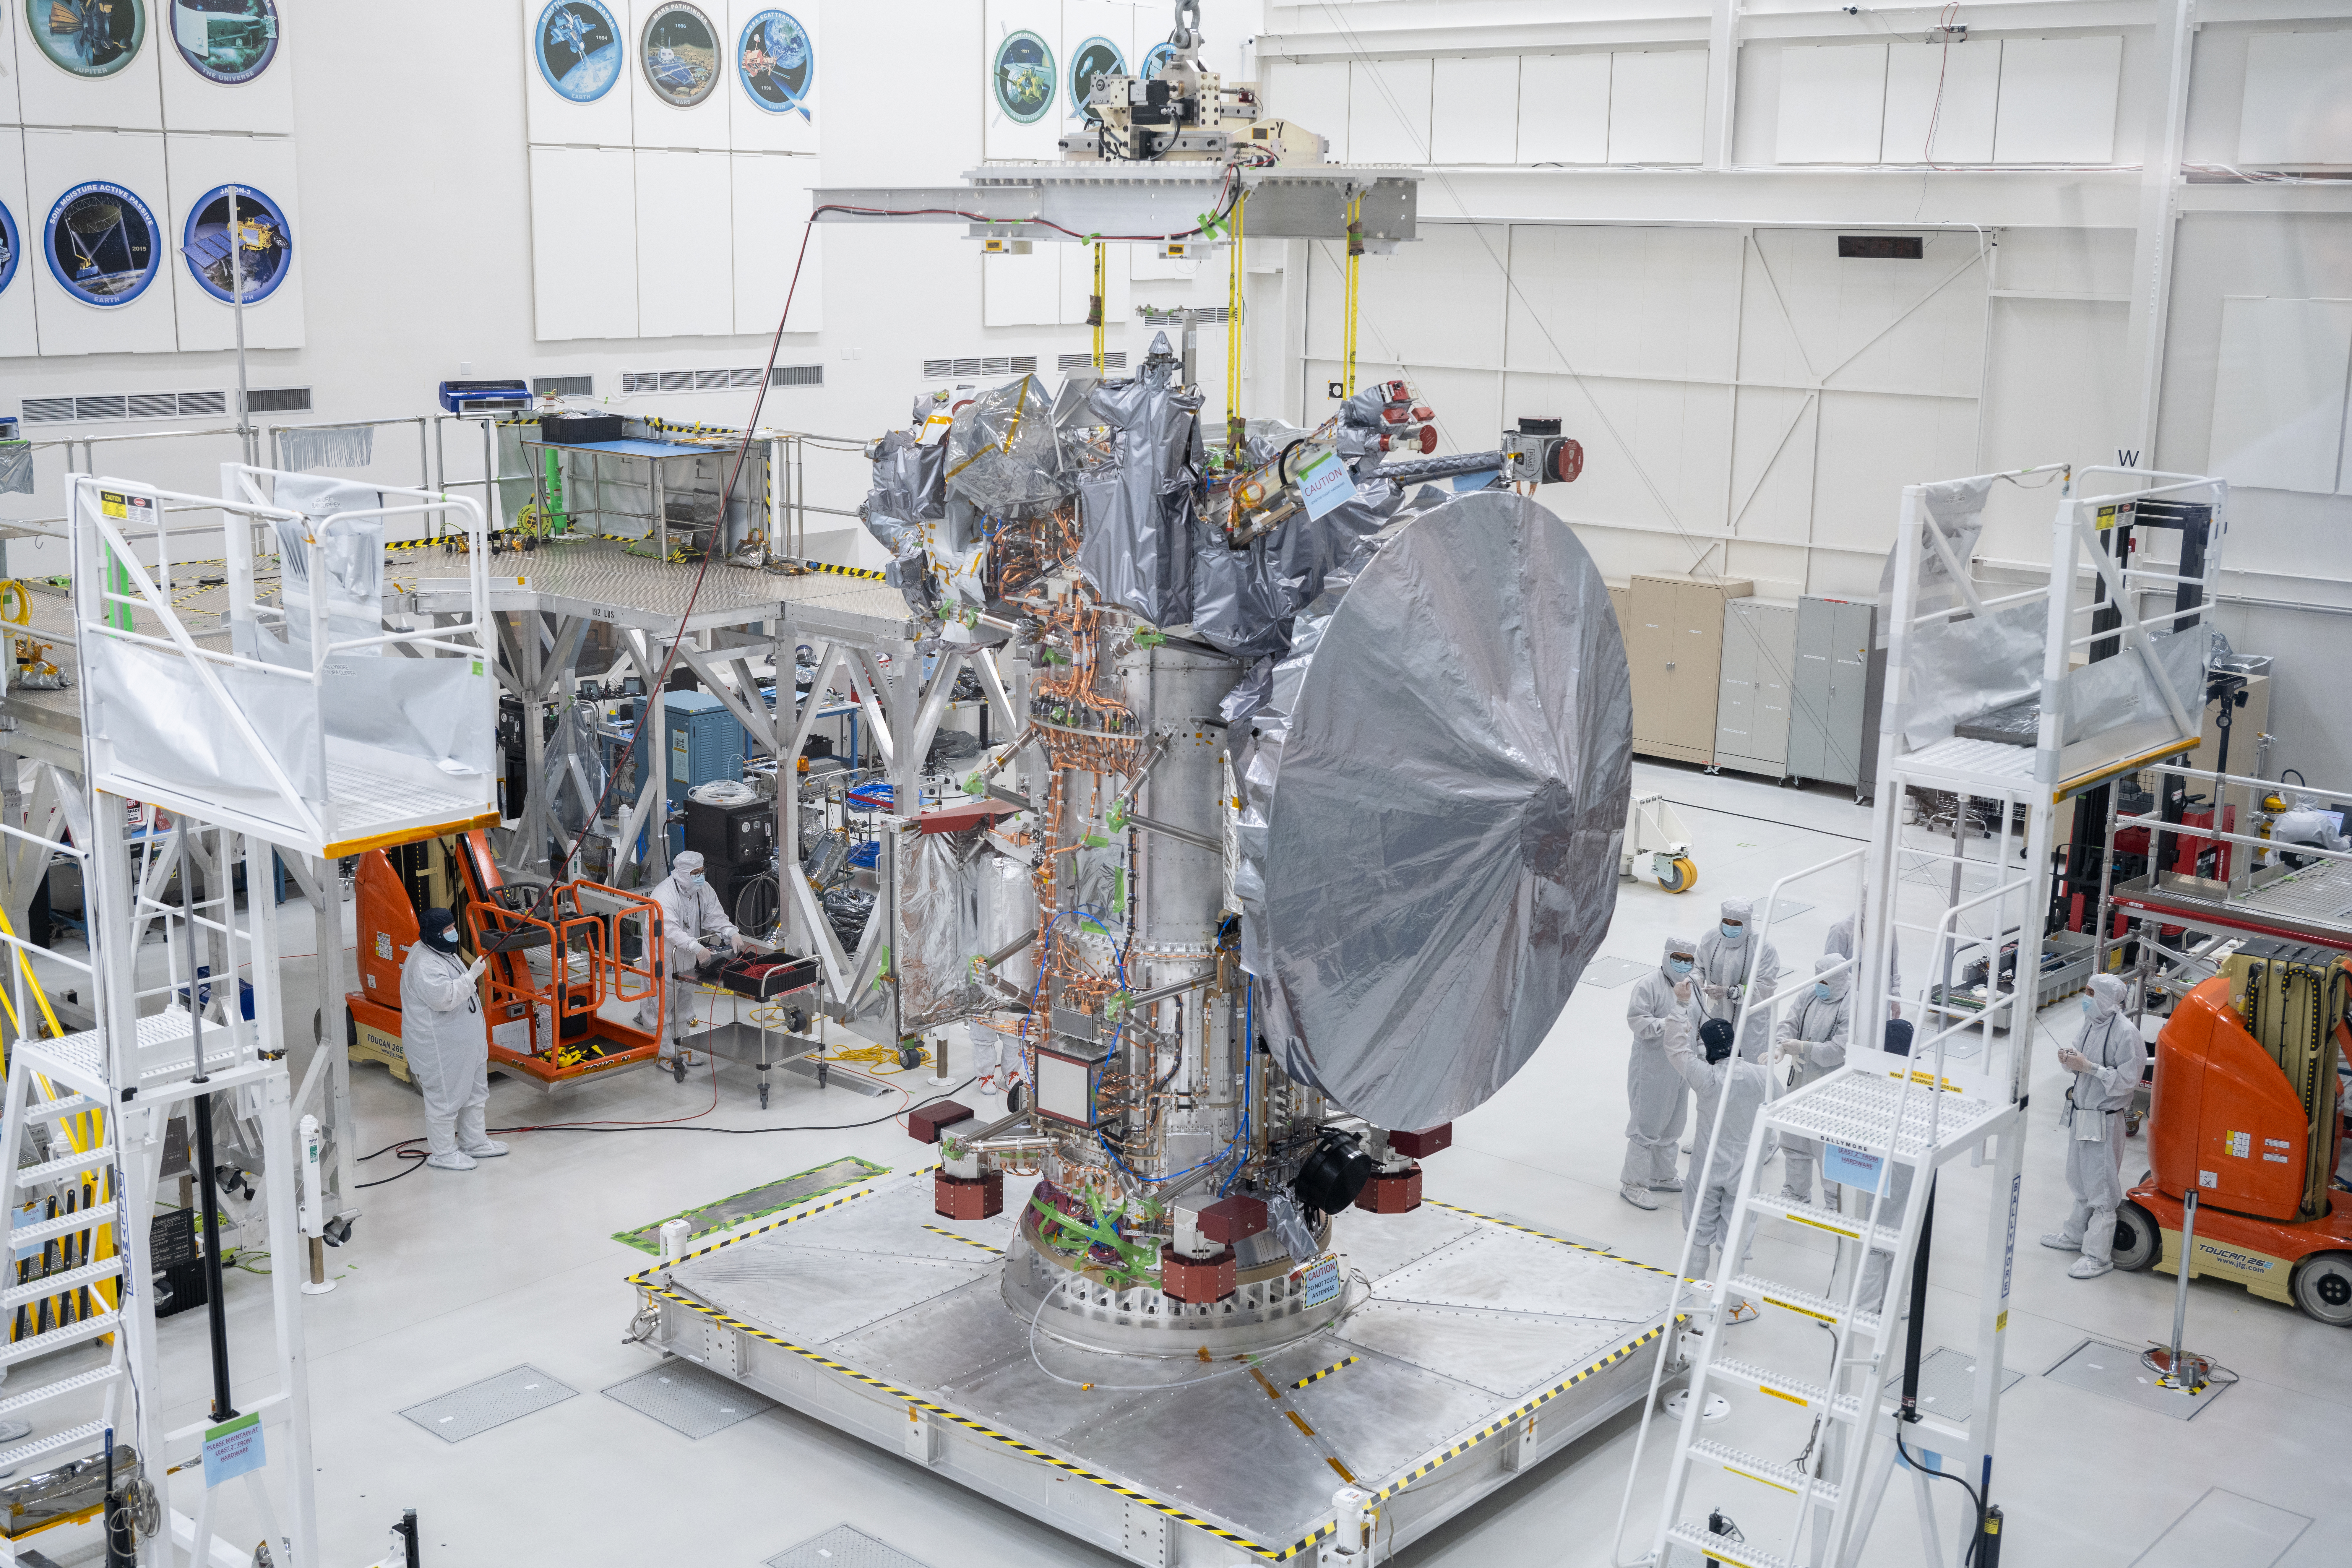

Powerful Antenna Installed On Europa Clipper

NASA’s Europa Clipper spacecraft boasts its new 10-foot (3-meter) high-gain antenna, after its Aug. 14, 2023, installation in High Bay 1 of the Spacecraft Assembly Facility at the agency’s Jet Propulsion Laboratory in Southern California. The orbiter is being assembled in preparation for launch to Jupiter’s moon Europa in October 2024. The precision-engineered dish was attached to the spacecraft in carefully choreographed stages over the course of several hours.

Europa Clipper will need the huge antenna to transmit data hundreds of millions of miles back to Earth. Scientists believe the icy moon Europa harbors a vast internal ocean that may have conditions suitable for supporting life. The spacecraft will fly by the moon about 50 times while its science instruments gather data on the moon’s atmosphere, surface, and interior – information that will help scientists learn more about the ocean, the ice crust, and potential plumes that may be venting subsurface water into space.

Credit: NASA/JPL-Caltech